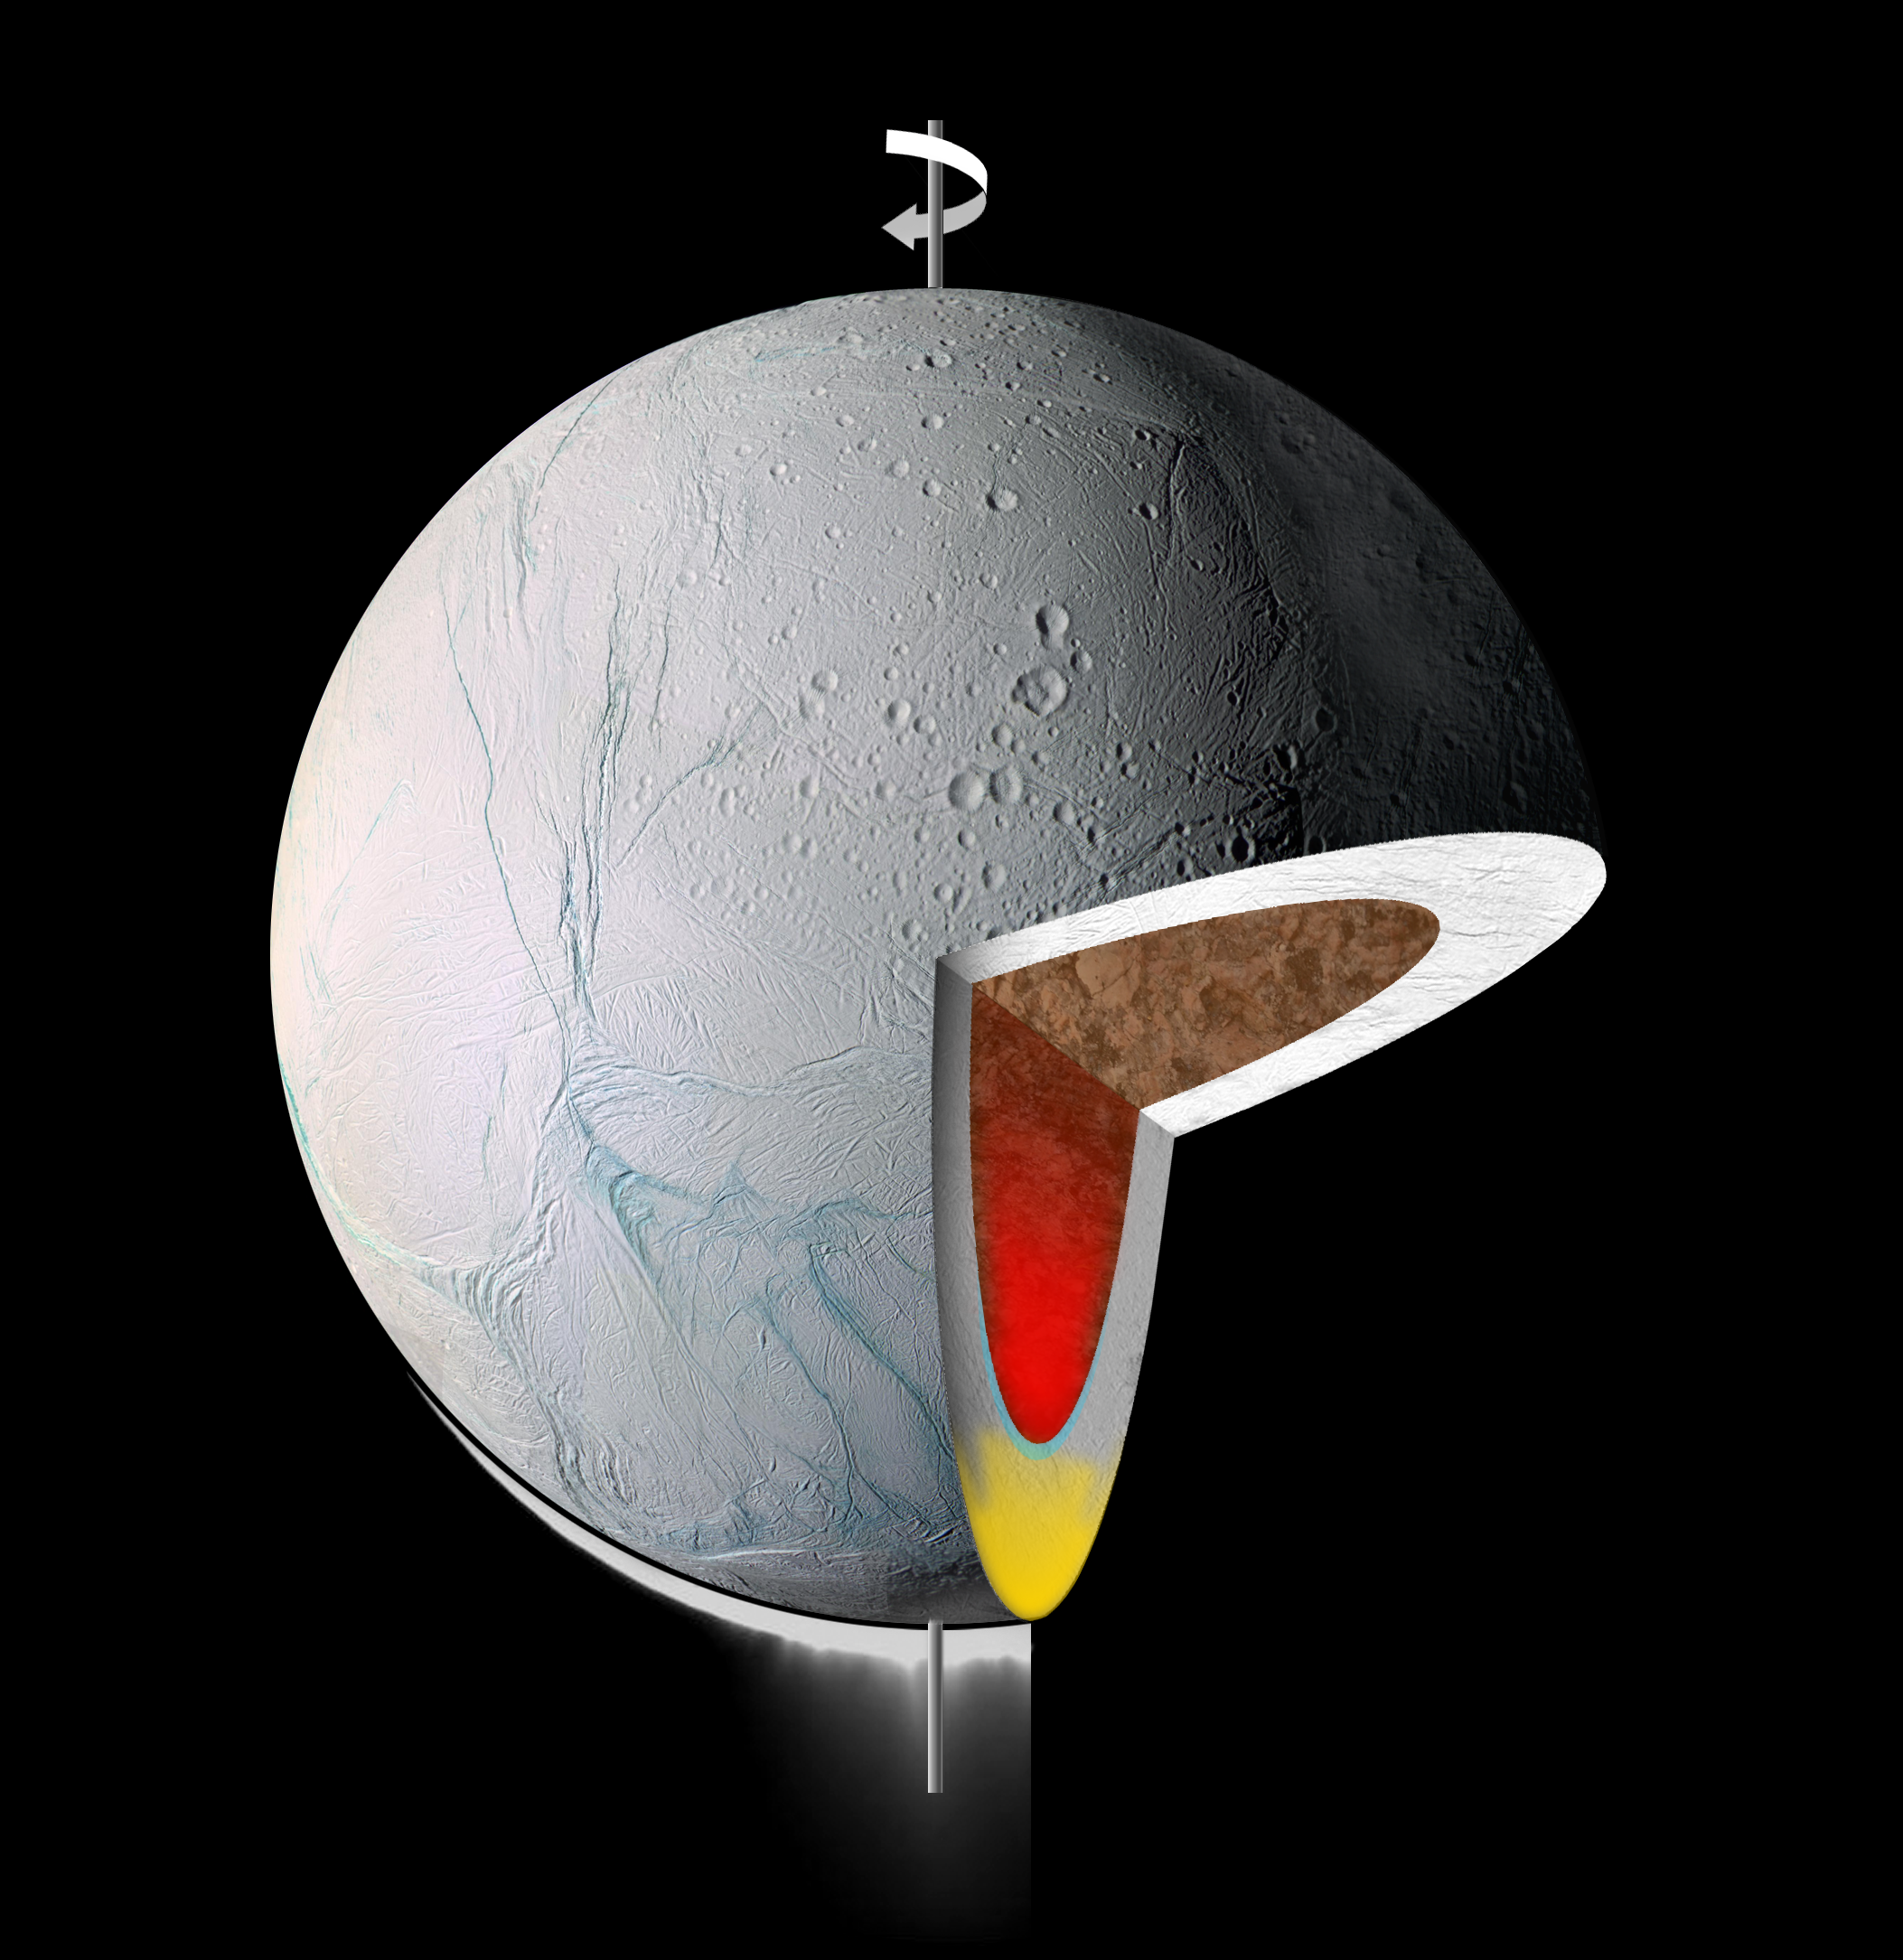

Enceladus Roll

This graphic illustrates the interior of Saturn’s moon Enceladus. It shows warm, low-density material rising to the surface from within, in its icy shell (yellow) and/or its rocky core (red). A NASA-funded study says Enceladus might have rolled or rotated itself to place this area of low density at the south pole. This finding is in the June 1, 2006, issue of the journal Nature.

This graphic uses parts of visible-light images taken by the Cassini spacecraft camera that have been modified for the purpose of showing the interior structure. Cassini’s cameras captured a giant plume blasting icy particles into space.

The Cassini-Huygens mission is a cooperative project of NASA, the European Space Agency and the Italian Space Agency. The Jet Propulsion Laboratory, a division of the California Institute of Technology in Pasadena, manages the mission for NASA’s Science Mission Directorate, Washington, D.C. The Cassini orbiter and its two onboard cameras were designed, developed and assembled at JPL. The imaging operations center is based at the Space Science Institute in Boulder, Colo.

Credit: NASA/JPL/Space Science Institute